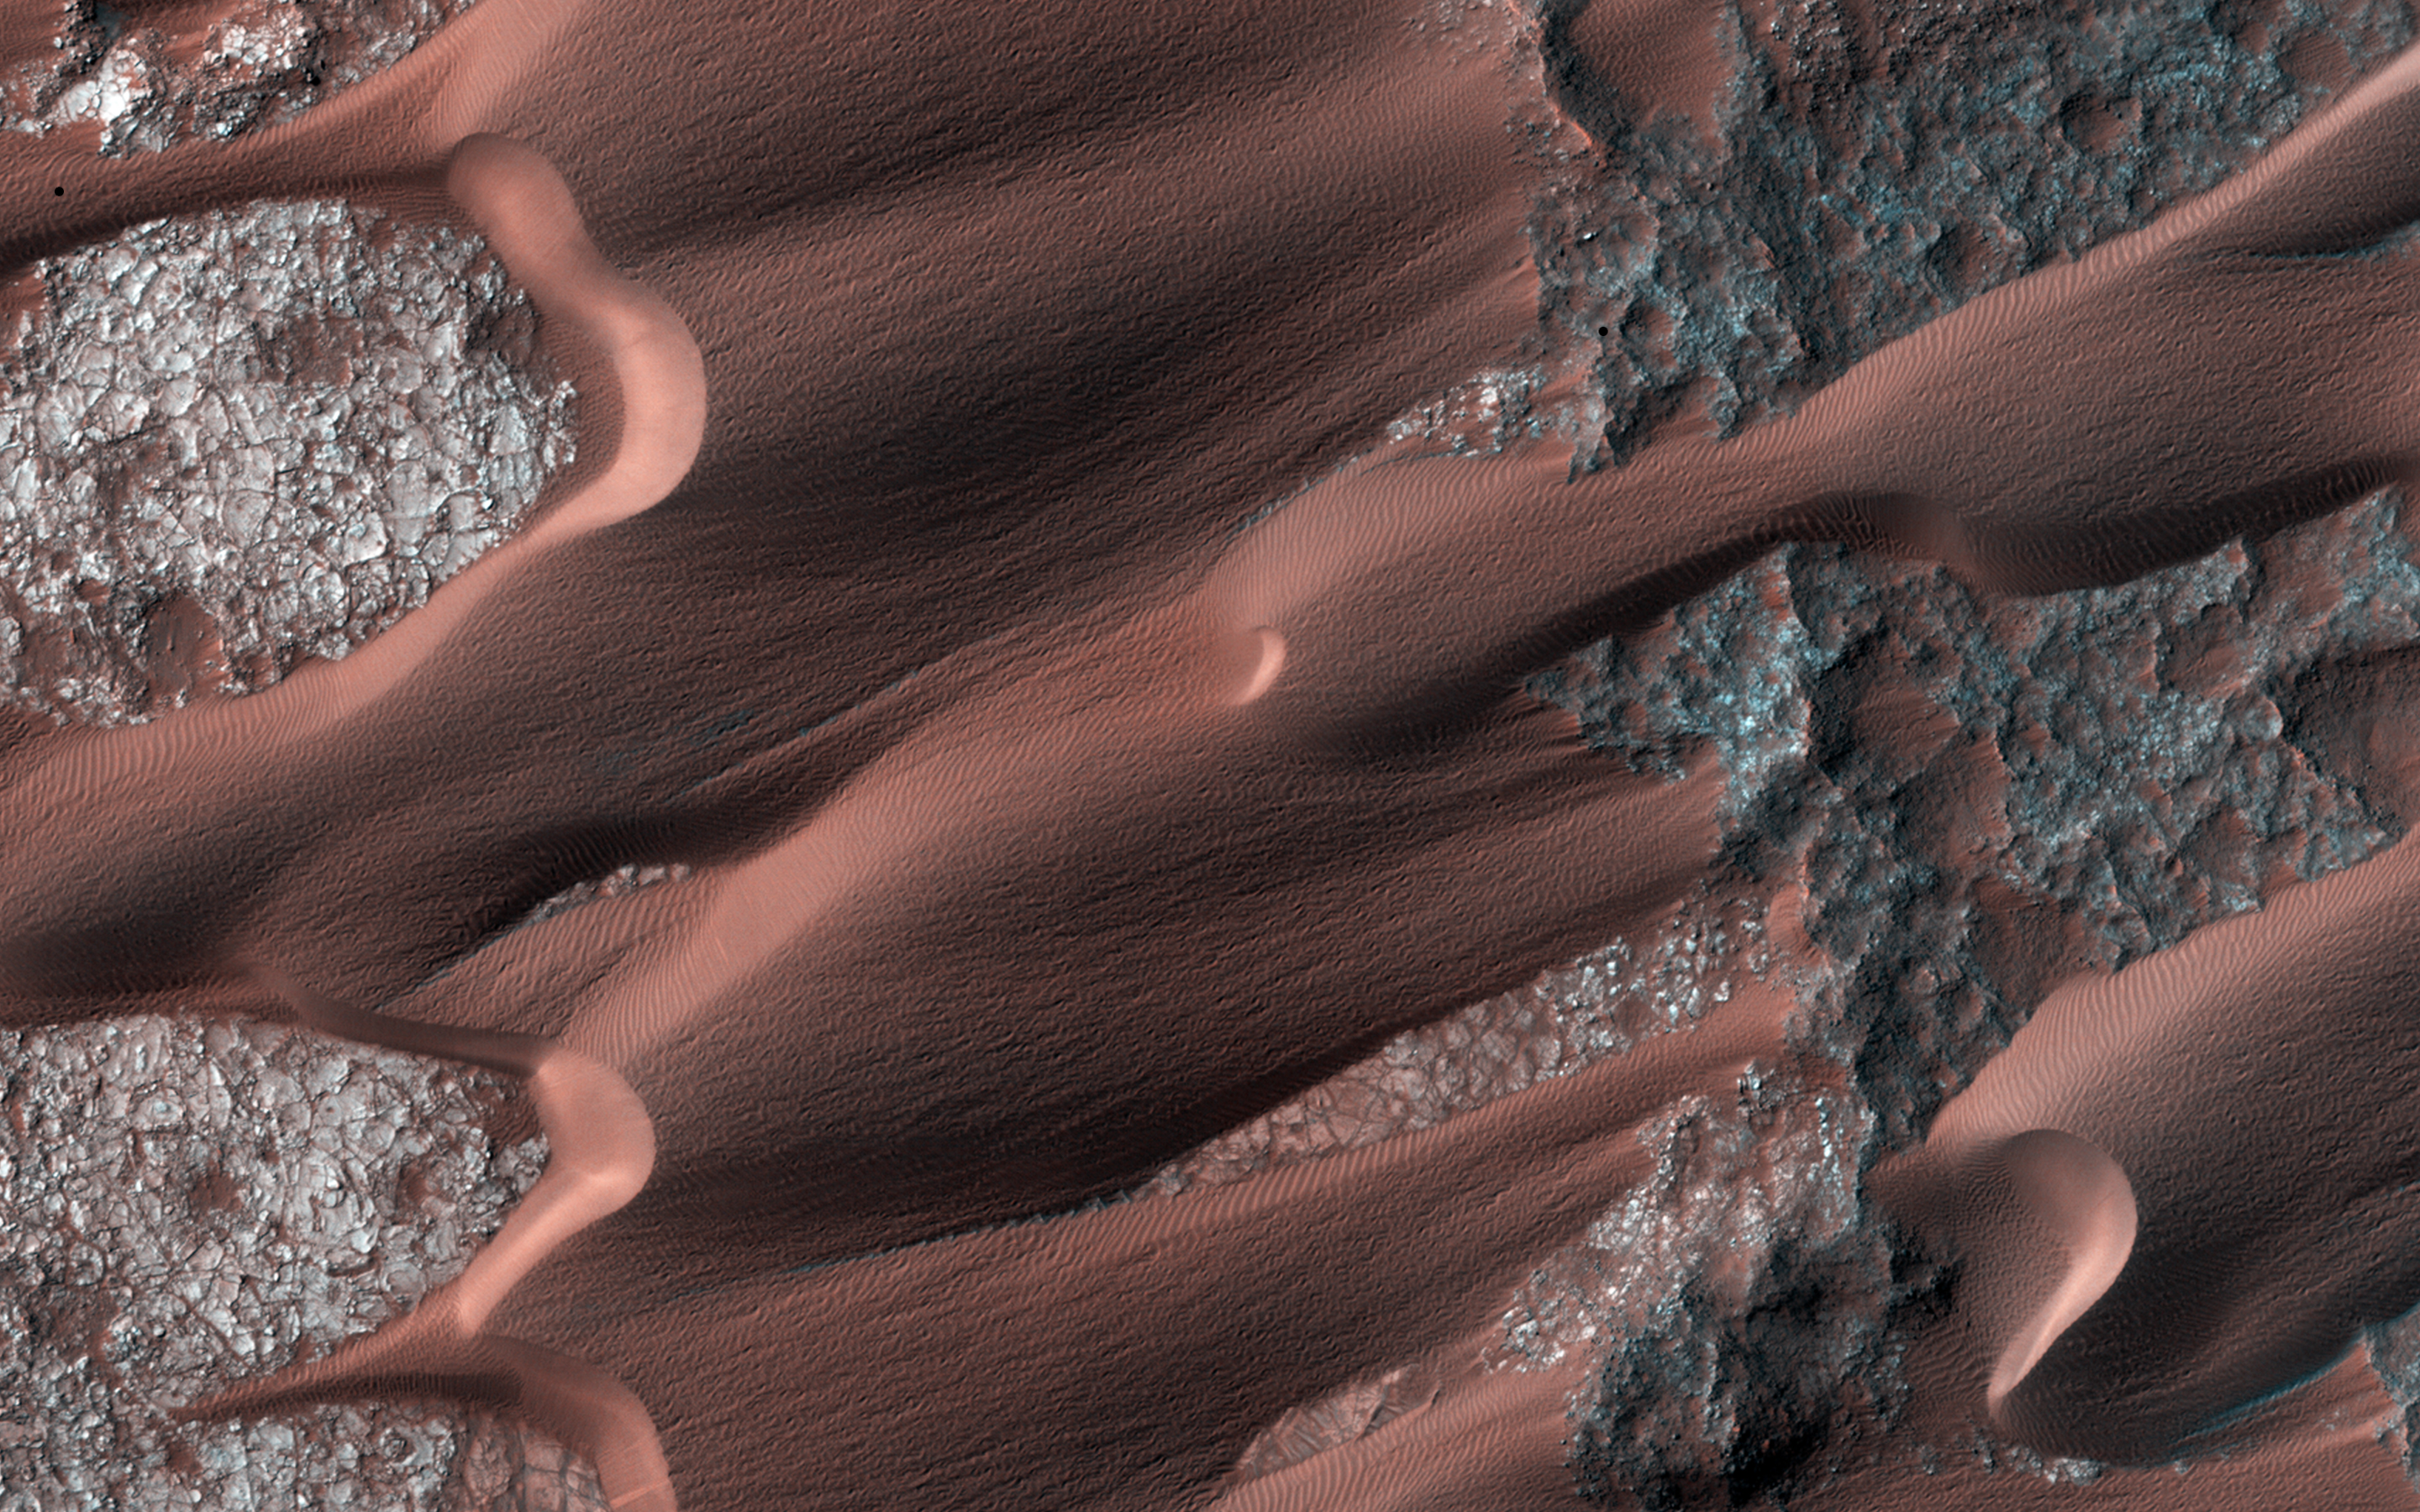

The Active Dunes of Nili Patera

Nili Patera is one of the most active dune fields on Mars. As such, it is continuously monitored with HiRISE, with a new image acquired about every six weeks.

By monitoring the sand dune changes, we can determine how winds vary seasonally and year-to-year. This observation is one of the more recent Nili images (1 March 2014). Compared to an image acquired on 22 November 2012, changes are obvious. The ripples on the dunes have moved, as well some of the dune boundaries, such as the one at upper left. New landslides on the central dune”s lee face are apparent.

Such changes, in just 16 months (and finer scale changes have been seen in just a couple of weeks), demonstrate the effectiveness of wind in modifying the Martian landscape.

HiRISE is one of six instruments on NASA’s Mars Reconnaissance Orbiter. The University of Arizona, Tucson, operates the orbiter’s HiRISE camera, which was built by Ball Aerospace & Technologies Corp., Boulder, Colo. NASA’s Jet Propulsion Laboratory, a division of the California Institute of Technology in Pasadena, manages the Mars Reconnaissance Orbiter Project for the NASA Science Mission Directorate, Washington.

Credit: NASA/JPL-Caltech/Univ. of Arizona